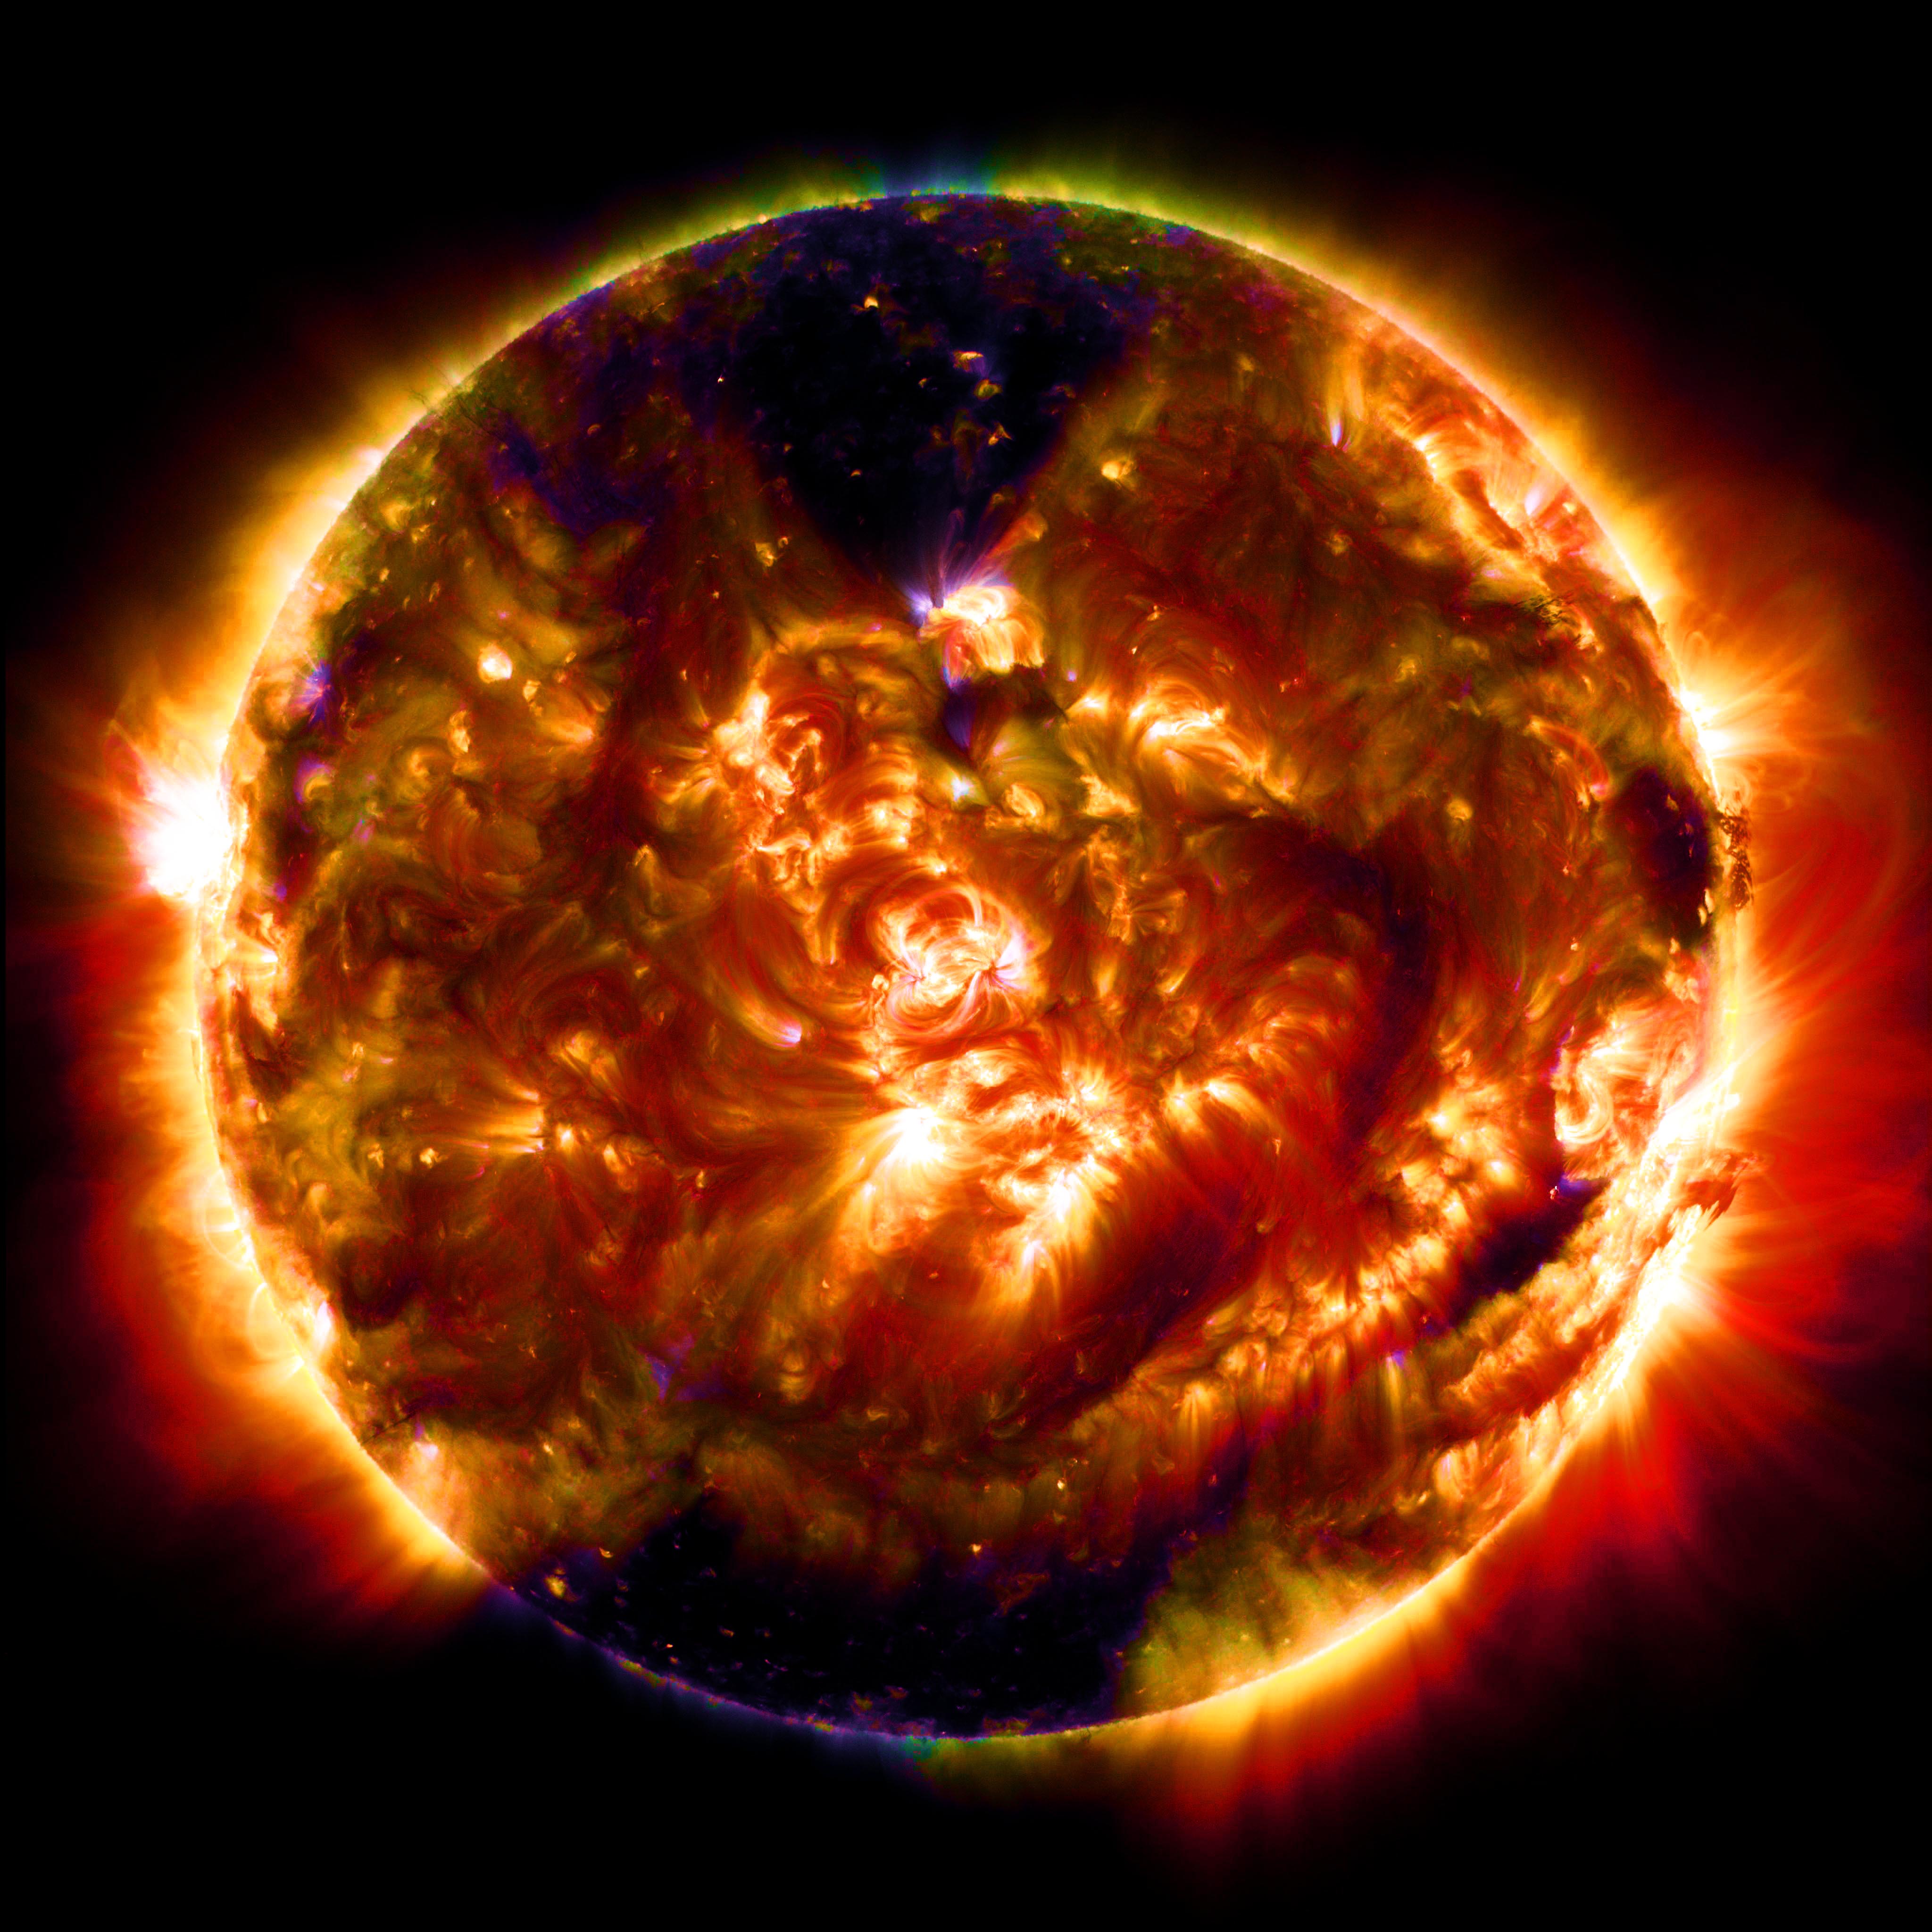

SDO Collects Its 100 Millionth Image

An instrument on our Solar Dynamics Observatory (SDO) captured its 100 millionth image of the sun. The instrument is the Atmospheric Imaging Assembly, or AIA, which uses four telescopes working parallel to gather eight images of the sun – cycling through 10 different wavelengths -- every 12 seconds. This is a processed image of SDO multiwavelength blend from Jan. 19, 2015, the date of the spacecraft's 100th millionth image release.

Credit: NASA/Goddard/SDO